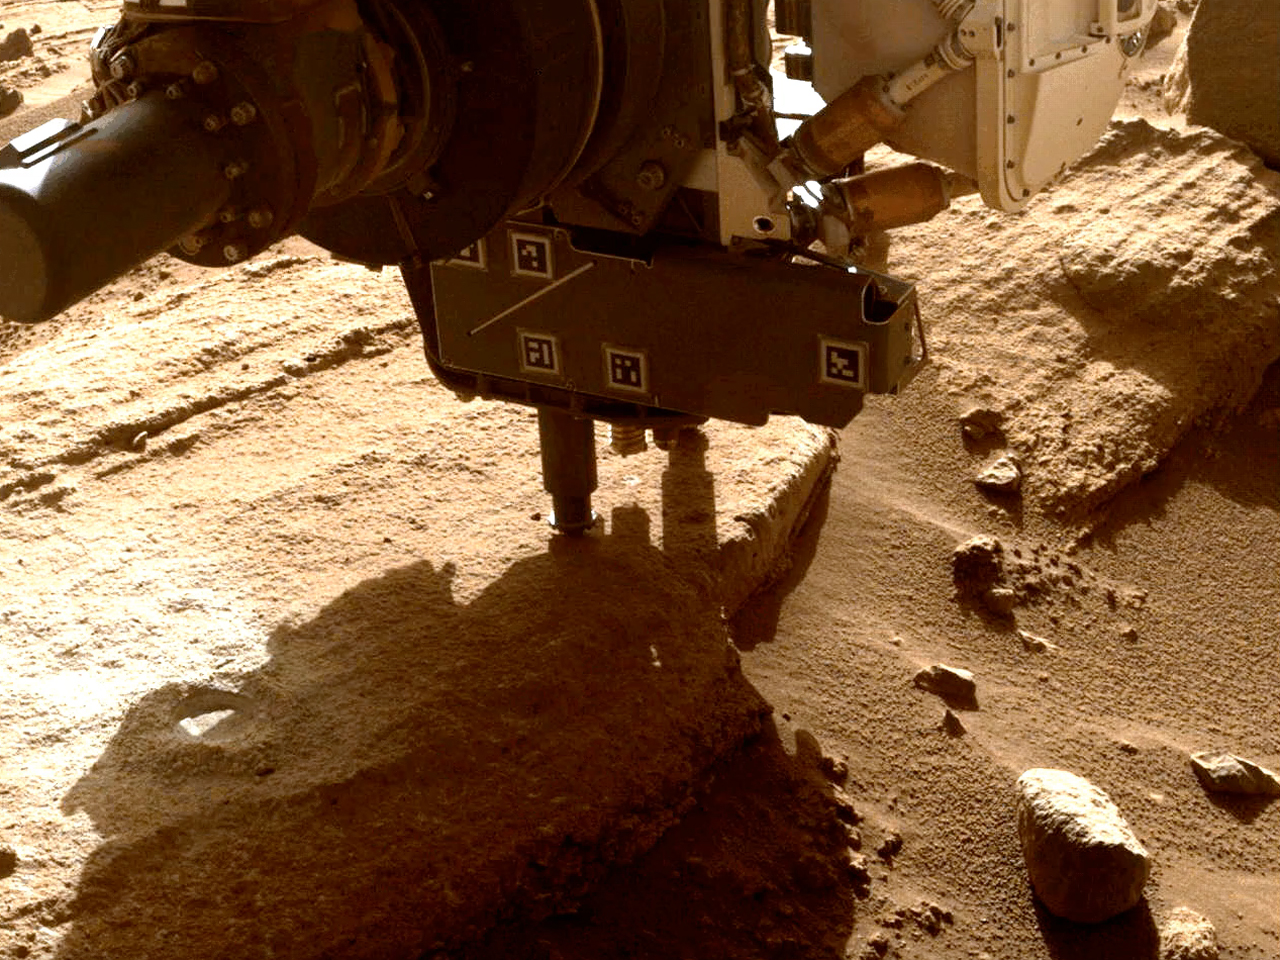

Perseverance Cores ‘Berea’

This animation shows NASA’s Perseverance Mars rover collecting a rock sample from an outcrop the science team calls “Berea” using a coring bit on the end of its robotic arm. The sample was collected on March 30, 2023, the 749th Martian day, or sol, of the mission. The images were taken by one of the rover’s front hazard cameras.

A key objective for Perseverance’s mission on Mars is astrobiology, including the search for signs of ancient microbial life. The rover will characterize the planet’s geology and past climate, pave the way for human exploration of the Red Planet, and be the first mission to collect and cache Martian rock and regolith (broken rock and dust).

Subsequent NASA missions, in cooperation with ESA (European Space Agency), would send spacecraft to Mars to collect these sealed samples from the surface and return them to Earth for in-depth analysis.

The Mars 2020 Perseverance mission is part of NASA’s Moon to Mars exploration approach, which includes Artemis missions to the Moon that will help prepare for human exploration of the Red Planet.

JPL, which is managed for NASA by Caltech in Pasadena, California, built and manages operations of the Perseverance rover.

Credit: NASA/JPL-Caltech